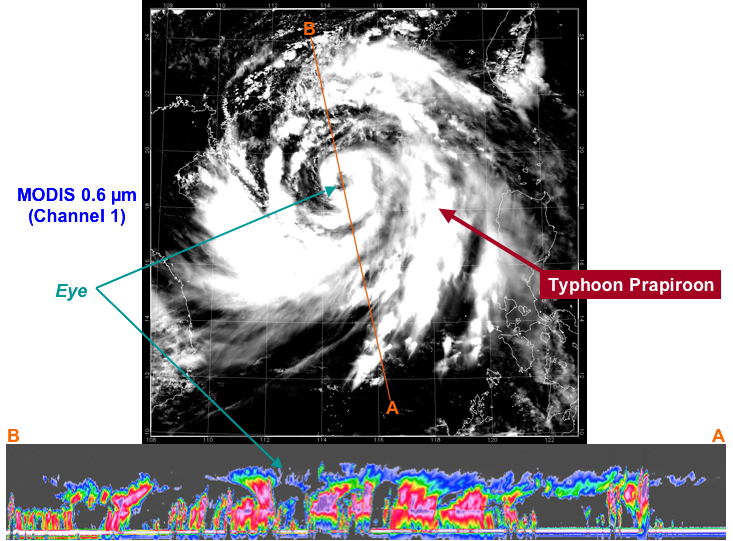

Typhoon Prapiroon viewed by CloudSat

At approximately 0553 UTC (1:53 am EDT), on 2 Aug 2006, CloudSat flew over the eye of Typhoon Prapiroon as it approached southern China.

The upper image is from the MODIS instrument on the NASA Aqua satellite, to give an idea of how the storm looked from the top. The bottom image is from NASA’s new CloudSat satellite. The CloudSat radar flies in an on-orbit formation with the Aqua satellite, approximately one minute behind, as part of the A-Train constellation of satellites.

The red and purple areas indicate large amounts of cloud water. The blue areas along the top of the clouds indicates cloud ice, while the wavy blue lines on the bottom of the image indicate intense rainfall. Notice that the solid line along the bottom of the panel, which is the ground or ocean surface, disappears in many of these areas of intense precipitation. It is likely that in these areas the precipitation rate exceeds 30mm/hr (1.18 inches/hour) based on previous studies.

The CloudSat radar data will be processed to estimate the total amount of water and ice contained in this typhoon.

Quicklook Images can viewed at the CloudSat Data Processing Center.

Credit: NASA/JPL/The Cooperative Institute for Research in the Atmosphere (CIRA), Colorado State University